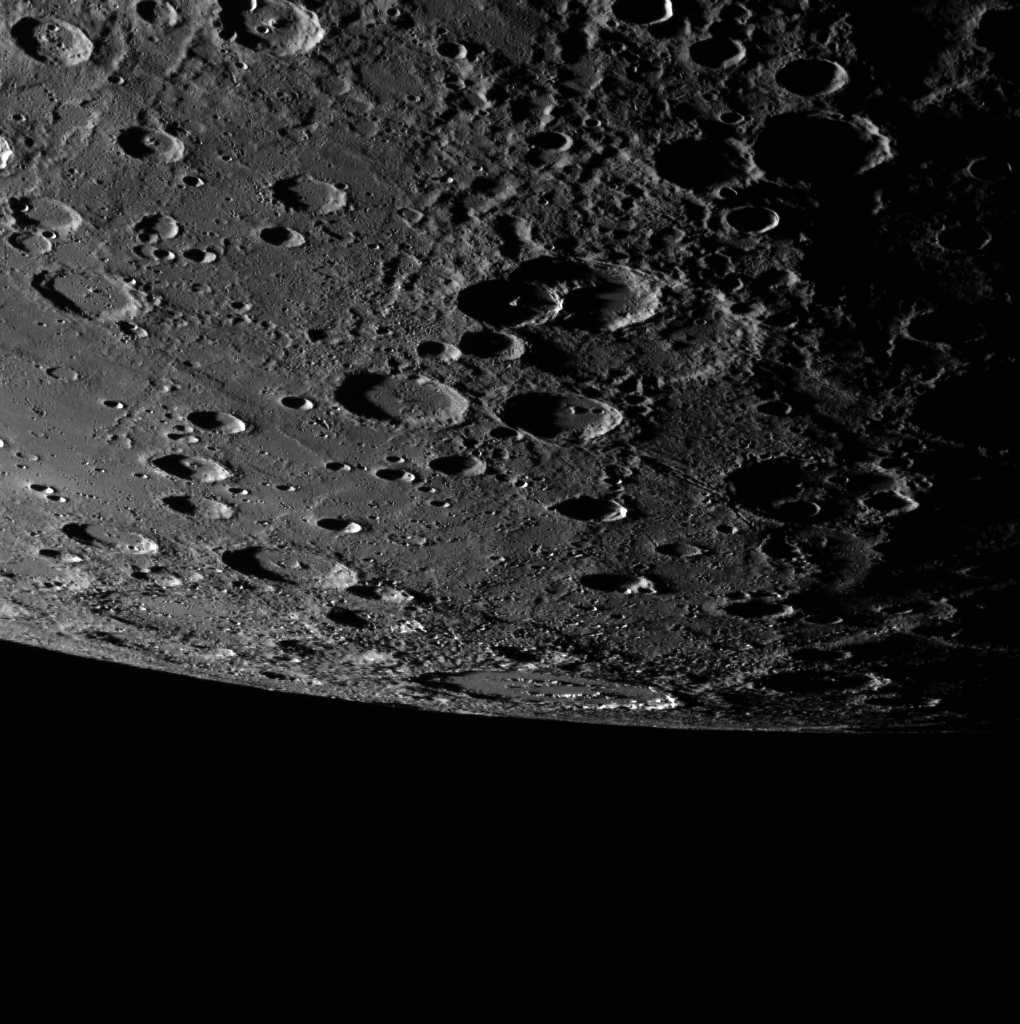

Alver on the Edge

Alver crater again graces this image of Mercury’s limb, this time seen just on the horizon. Secondary crater chains that scour the surface and lead toward the top right of the scene appear to be from the Rembrandt basin to the north.

This image was acquired as part of MDIS’s limb imaging campaign. Once per week, MDIS captures images of Mercury’s limb, with an emphasis on imaging the southern hemisphere limb. These limb images provide information about Mercury’s shape and complement measurements of topography made by the Mercury Laser Altimeter (MLA) of Mercury’s northern hemisphere.

Date acquired: July 29, 2014
Image Mission Elapsed Time (MET): 48998353
Image ID: 6776362
Instrument: Wide Angle Camera (WAC) of the Mercury Dual Imaging System (MDIS)
WAC filter: 7 (748 nanometers)
Center Latitude: -57.13°
Center Longitude: 80.69° E
Resolution: 477 meters/pixel
Scale: Alver crater is approximately 152 km (94 miles) in diameter
Center Incidence Angle: 84.8°
Center Emission Angle: 71.4°
Center Phase Angle: 91.5°

The MESSENGER spacecraft is the first ever to orbit the planet Mercury, and the spacecraft’s seven scientific instruments and radio science investigation are unraveling the history and evolution of the Solar System’s innermost planet. During the first two years of orbital operations, MESSENGER acquired over 150,000 images and extensive other data sets. MESSENGER is capable of continuing orbital operations until early 2015.

For information regarding the use of images, see the MESSENGER image use policy.

Credit: NASA/Johns Hopkins University Applied Physics Laboratory/Carnegie Institution of Washington